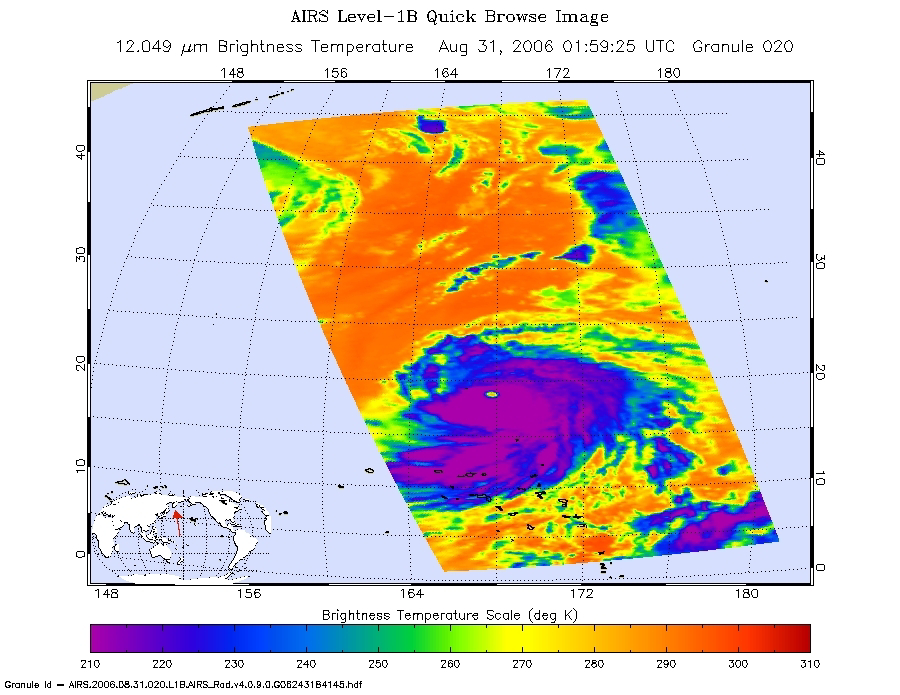

Typhoon Ioke in the Western Pacific

These infrared, microwave, and visible images were created with data retrieved by the Atmospheric Infrared Sounder (AIRS) on NASA’s Aqua satellite.

Infrared Image
Because infrared radiation does not penetrate through clouds, AIRS infrared images show either the temperature of the cloud tops or the surface of the Earth in cloud-free regions. The lowest temperatures (in purple) are associated with high, cold cloud tops that make up the top of the storm. In cloud-free areas the AIRS instrument will receive the infrared radiation from the surface of the Earth, resulting in the warmest temperatures (orange/red).

Microwave Image
In the AIRS microwave imagery, deep blue areas in storms show where the most precipitation occurs, or where ice crystals are present in the convective cloud tops. Outside of these storm regions, deep blue areas may also occur over the sea surface due to its low radiation emissivity. On the other hand, land appears much warmer due to its high radiation emissivity.

In the AIRS microwave imagery, deep blue areas in storms show where the most precipitation occurs, or where ice crystals are present in the convective cloud tops. Outside of these storm regions, deep blue areas may also occur over the sea surface due to its low radiation emissivity. On the other hand, land appears much warmer due to its high radiation emissivity.

Microwave radiation from Earth’s surface and lower atmosphere penetrates most clouds to a greater or lesser extent depending upon their water vapor, liquid water and ice content. Precipitation, and ice crystals found at the cloud tops where strong convection is taking place, act as barriers to microwave radiation. Because of this barrier effect, the AIRS microwave sensor detects only the radiation arising at or above their location in the atmospheric column. Where these barriers are not present, the microwave sensor detects radiation arising throughout the air column and down to the surface. Liquid surfaces (oceans, lakes and rivers) have “low emissivity” (the signal isn’t as strong) and their radiation brightness temperature is therefore low. Thus the ocean also appears “low temperature” in the AIRS microwave images and is assigned the color blue. Therefore deep blue areas in storms show where the most precipitation occurs, or where ice crystals are present in the convective cloud tops. Outside of these storm regions, deep blue areas may also occur over the sea surface due to its low radiation emissivity. Land appears much warmer due to its high radiation emissivity.

Vis/NIR Image
The AIRS instrument suite contains a sensor that captures radiation in four bands of the visible/near-infrared portion of the electromagetic spectrum. Data from three of these bands are combined to create “visible” images similar to a snapshot taken with your camera.

About AIRS
The Atmospheric Infrared Sounder, AIRS, in conjunction with the Advanced Microwave Sounding Unit, AMSU, senses emitted infrared and microwave radiation from Earth to provide a three-dimensional look at Earth’s weather and climate. Working in tandem, the two instruments make simultaneous observations all the way down to Earth’s surface, even in the presence of heavy clouds. With more than 2,000 channels sensing different regions of the atmosphere, the system creates a global, three-dimensional map of atmospheric temperature and humidity, cloud amounts and heights, greenhouse gas concentrations, and many other atmospheric phenomena. Launched into Earth orbit in 2002, the AIRS and AMSU instruments fly onboard NASA’s Aqua spacecraft and are managed by NASA’s Jet Propulsion Laboratory in Pasadena, Calif., under contract to NASA. JPL is a division of the California Institute of Technology in Pasadena.

Credit: NASA/JPL